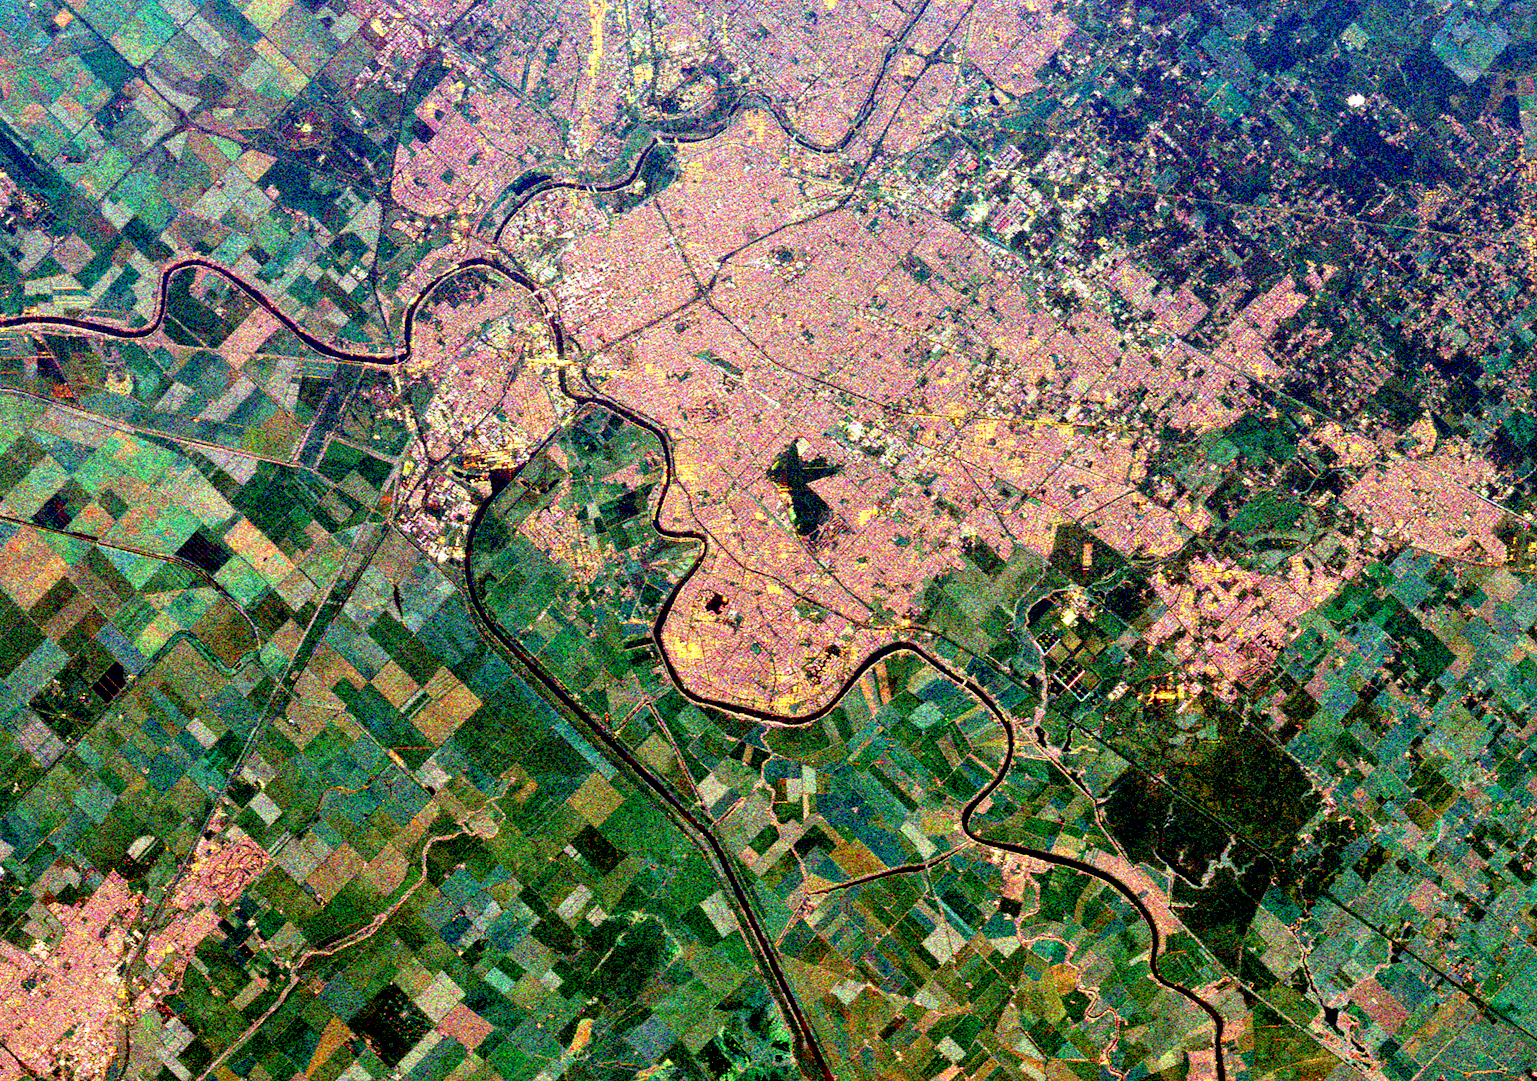

Space Radar Image of Sacramento, California

This is a spaceborne radar image of the city of Sacramento, the capital of California. Urban areas appear pink and the surrounding agricultural areas are green and blue. The Sacramento River is the curving dark line running from the left side of the image (northwest) to the bottom right. The American River is the dark curving line in the center. Sacramento is built at the junction of these two rivers and the state Capitol building is in the bright pink-white area southeast of the junction. The straighter dark line (lower center) is the Sacramento River Deep Water Ship Channel which allows ship access from San Francisco. The black areas in the center are the runways of the Sacramento Executive airport. The city of Davis, California is seen as a pink area in lower left.

This image was acquired by Spaceborne Imaging Radar-C/X-Band Synthetic Aperture Radar (SIR-C/X-SAR) onboard the space shuttle Endeavour on October 2, 1994. The image is 27.0 kilometers by 38.4 kilometers (17 miles by 24 miles) and is centered at 38.6 degrees North latitude, 125.1 degrees West longitude. North is toward the upper left. The colors are assigned to different radar frequencies and polarizations of the radar as follows: red is L-band, horizontally transmitted and received; green is C-band, horizontally transmitted and received; and blue is C-band, horizontally transmitted, vertically received. SIR-C/X-SAR, a joint mission of the German, Italian, and United States space agencies, is part of NASA’s Mission to Planet Earth.

Credit: NASA/JPL